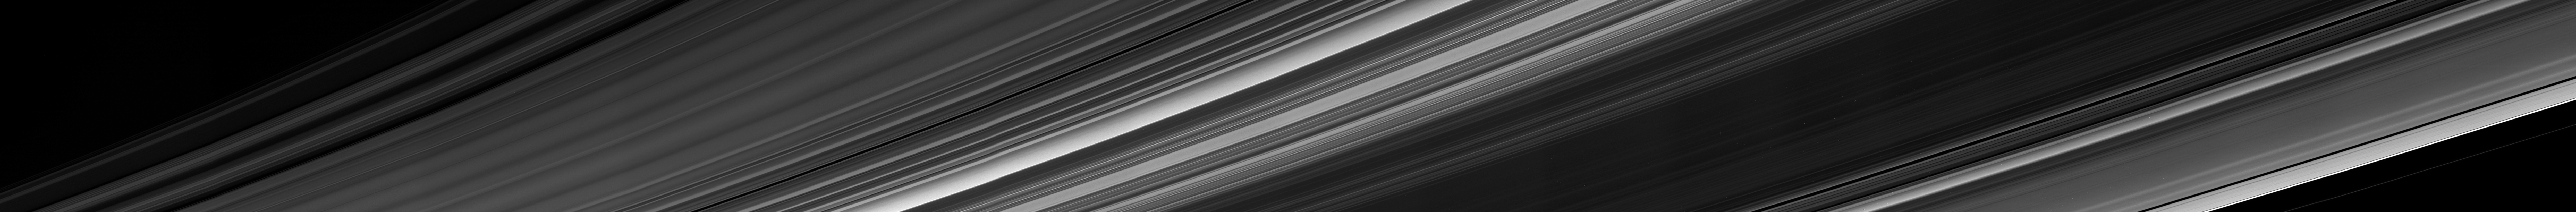

Inside-Out Rings: View From Beneath

Cassini obtained this panoramic view of Saturn’s rings on Sept. 9, 2017, just minutes after it passed through the ring plane. The view looks upward at the southern face of the rings from a vantage point above Saturn’s southern hemisphere.

The entirety of the main rings can be seen here, but due to the low viewing angle, the rings appear extremely foreshortened. The C ring, with its sharp, bright plateaus (see PIA20529), appears at left; the B ring is the darkened region stretching from bottom center toward upper right; the A ring is seen at far right. This view shows the rings’ unilluminated face, where sunlight filters through from the other side.

For a labeled view of Saturn’s rings, see PIA08389.

For another mosaic showing the view from between Saturn and the rings, see PIA21897. A previously released movie sequence showed Cassini’s changing view, gazing out upon the rings as the spacecraft passed through the ring plane from north to south (see PIA21886).

The Cassini spacecraft ended its mission on Sept. 15, 2017.

The Cassini mission is a cooperative project of NASA, ESA (the European Space Agency) and the Italian Space Agency. The Jet Propulsion Laboratory, a division of Caltech in Pasadena, manages the mission for NASA’s Science Mission Directorate, Washington. The Cassini orbiter and its two onboard cameras were designed, developed and assembled at JPL. The imaging operations center is based at the Space Science Institute in Boulder, Colorado.

Credit: NASA/JPL-Caltech/Space Science Institute